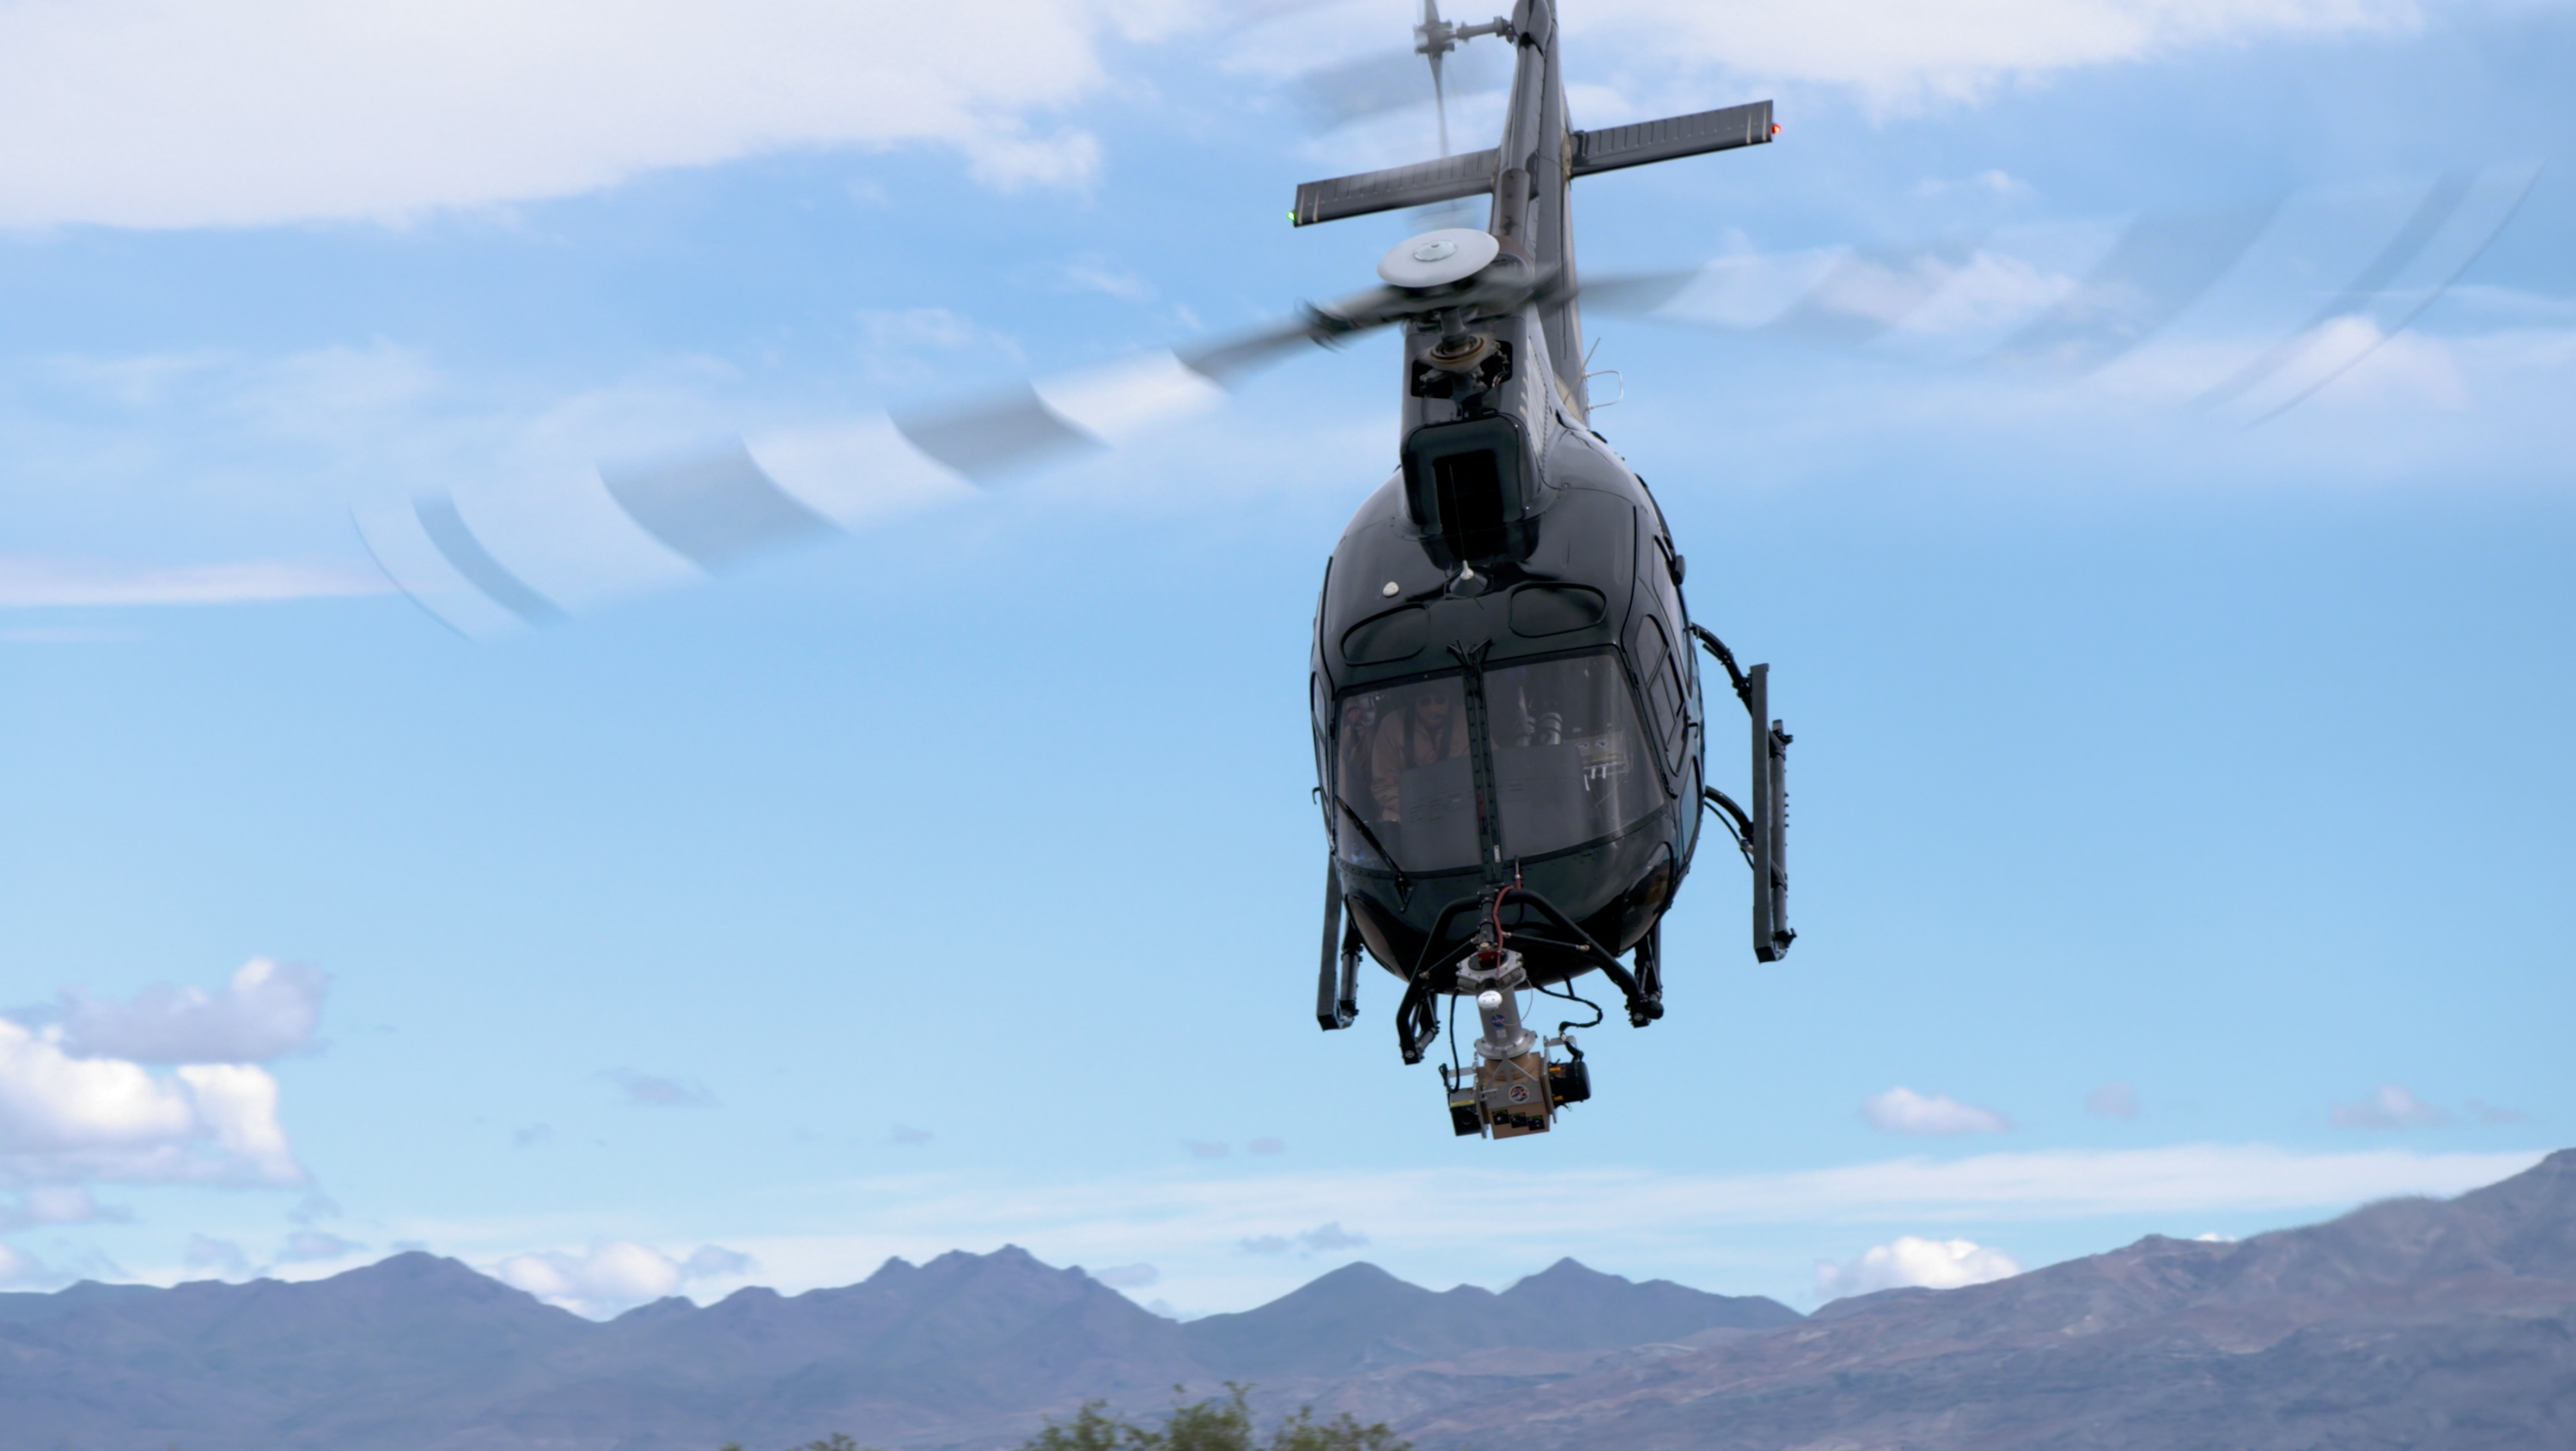

NASA’s Mars 2020 Mission Drops in on Death Valley

On a test flight in Death Valley, California, an Airbus helicopter carried an engineering model of the Lander Vision System (LVS) that will help guide NASA’s next Mars mission to a safe touchdown on the Red Planet. During the flight — one in a series — the helicopter (which is not part of the mission and was used just for testing) and its two-person crew flew a pre-planned sequence of maneuvers while LVS collected and analyzed imagery of the barren, mountainous terrain below.

LVS is an integral part of a guidance system called Terrain-Relative Navigation (TRN) that will steer NASA’s Mars 2020 rover away from hazardous areas during its final descent to Jezero Crater on Feb. 18, 2021.

Mars 2020 will be the first spacecraft in the history of planetary exploration with the ability to accurately retarget its point of touchdown during the landing sequence. Also among the firsts of the mission, the 2020 rover carries a sample-caching system that will collect samples of Martian rock and soil and store them on the surface of the planet for retrieval and return to Earth by subsequent missions.

Mars 2020 will launch from Cape Canaveral Air Force Station in Florida in July of 2020.

JPL is building and will manage operations of the Mars 2020 rover for the NASA Science Mission Directorate at the agency’s headquarters in Washington.

Credit: NASA/JPL-Caltech